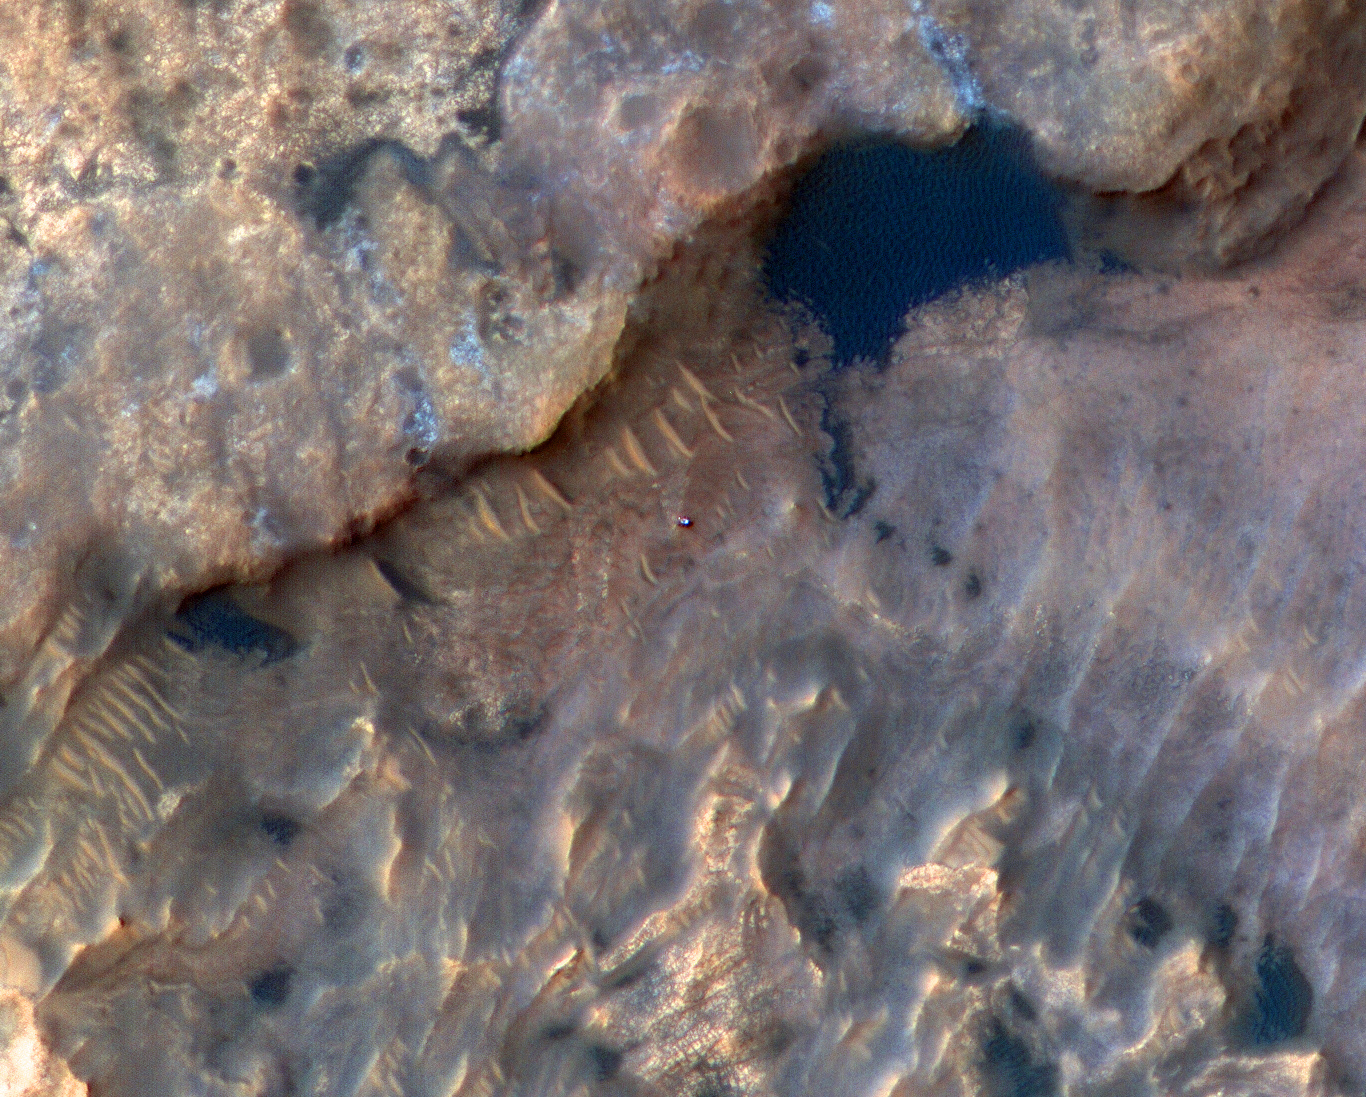

HiRISE Spots Curiosity at Woodland Bay

Annotated Image

NASA’s Curiosity Mars rover can be seen in this image taken from space on May 31, 2019, by the High Resolution Imaging Science Experiment (HiRISE) camera aboard the Mars Reconnaissance Orbiter (MRO). In the image, Curiosity appears as a bluish speck.

The image shows Curiosity at a location called “Woodland Bay.” It’s just one of many stops the rover has made in an area referred to as the “clay-bearing unit” on the side of Mount Sharp, a 3-mile-tall (5-kilometer-tall) mountain inside of Gale Crater.

Look carefully at the inset image, and you can make out what it is likely Curiosity’s “head,” technically known as the remote sensing mast. A bright spot appears in the upper-left corner of the rover. At the time this image was acquired, the rover was facing 65 degrees counterclockwise from north, which would put the mast in about the right location to produce this bright spot.

The University of Arizona, Tucson, operates HiRISE, which was built by Ball Aerospace & Technologies Corp., Boulder, Colorado. NASA’s Jet Propulsion Laboratory, a division of Caltech in Pasadena, California, manages the Mars Reconnaissance Orbiter Project for NASA’s Science Mission Directorate, Washington.

Credit: NASA/JPL-Caltech